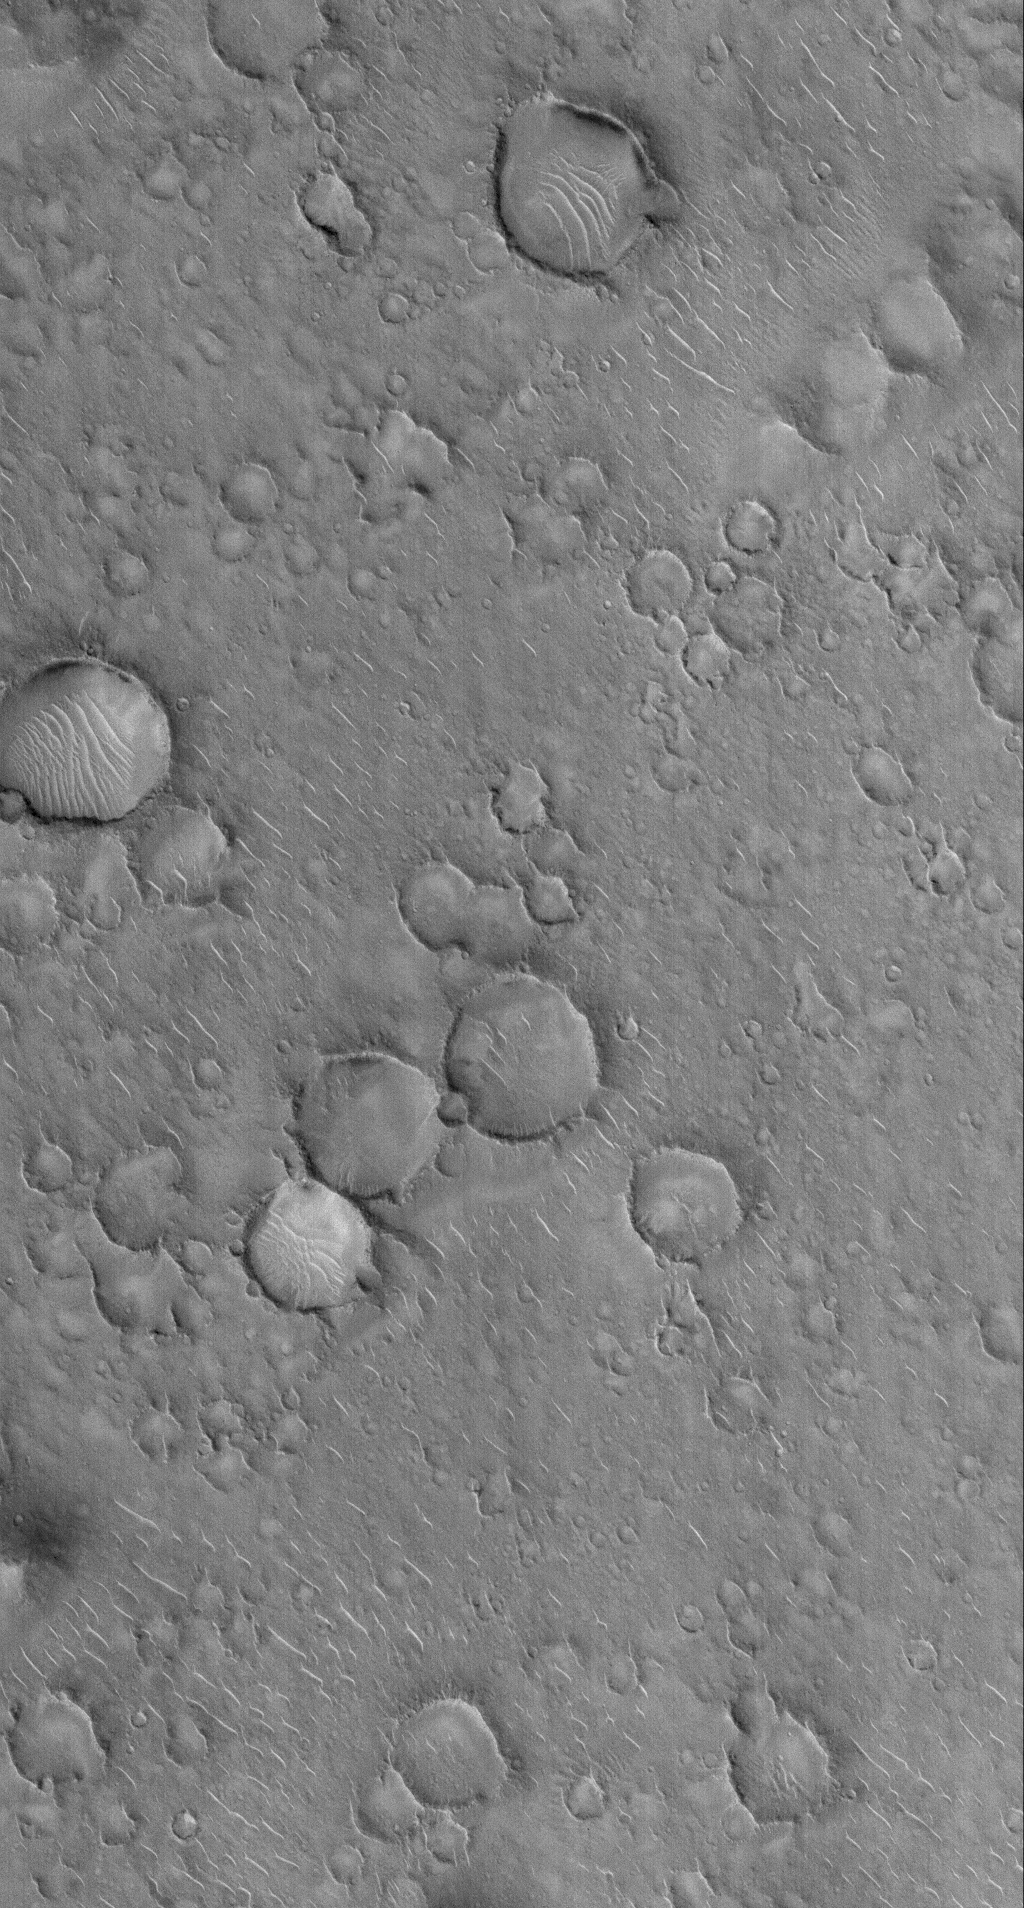

Isidis Planitia

3 November 2005
This Mars Global Surveyor (MGS) Mars Orbiter Camera (MOC) image shows a cratered surface in Isidis Planitia, a martian lowland. Light-toned “squiggles” in this August 2005 image are large windblown ripples.

Location near: 10.6°N, 275.2°W
Image width: width: ~3 km (~1.9 mi)
Illumination from: lower left
Season: Northern Autumn

Credit: NASA/JPL/Malin Space Science Systems